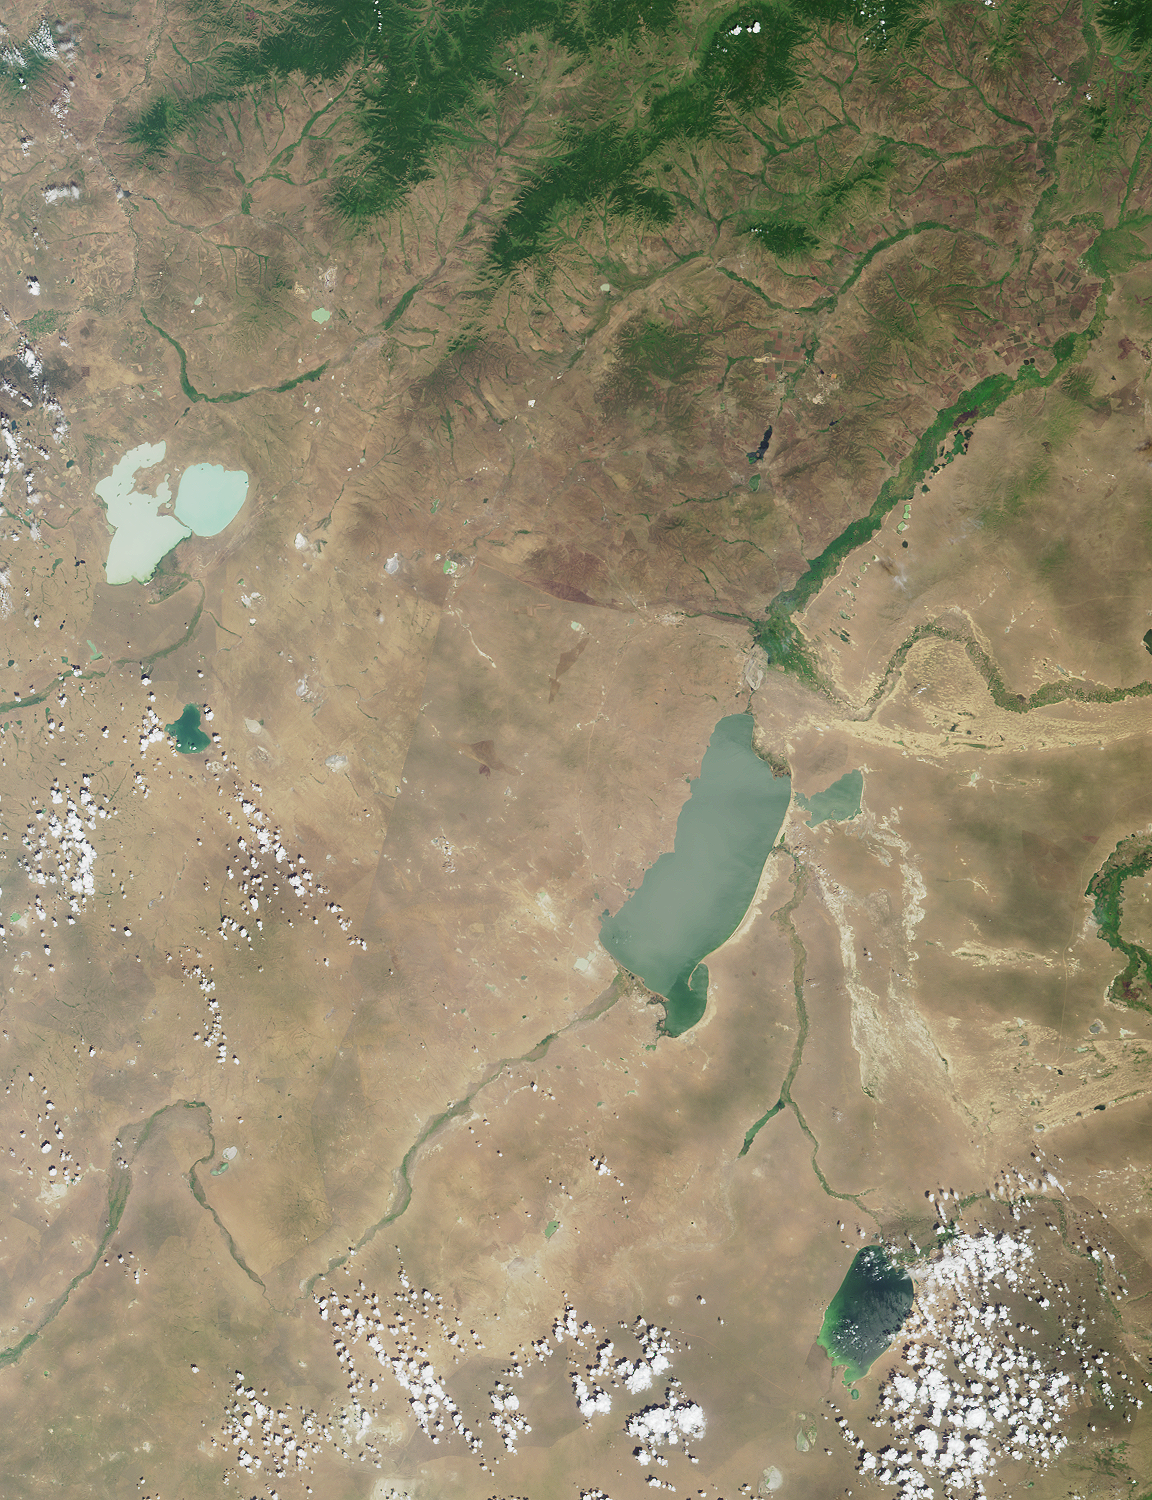

Where on Earth…? MISR Mystery Image Quiz #7:Torey Lakes, Central Asia

This region of central Asia is situated at the juncture of Mongolia, China and Russia. The large lakes apparent in the image form geographic reference points and fall on or near political boundaries. The light-blue lakes in the upper left are Russia’s Torey Lakes (also spelled Torei or Tooroi Lakes), situated near the border with Mongolia.

The answers to this quiz appear in blue below each question.

1. Near the left-hand edge, above image center, are two light-blue lakes separated by a narrow strip of land. Three of the following four statements about them are true. Which one is false?
A. The lakes are in a depression formed by tectonic and volcanic activity.
B. Several rare and endangered bird species breed here.
C. The dominant species of fish is the weather fish, Misgurnus fossilis.
D. Water levels can vary considerably, causing changes to the size of exposed islands.

Answer: C
This region of central Asia is situated at the juncture of Mongolia, China and Russia. The large lakes apparent in the image form geographic reference points and fall on or near political boundaries. The light-blue lakes in the upper left are Russia’s Torey Lakes (also spelled Torei or Tooroi Lakes), situated near the border with Mongolia. The Torey Lakes form an important part of the Mongol-Manzurian steppe and wetland ecosystems, and are known as breeding, feeding and staging areas for millions of migratory waterfowl, including six species of rare cranes, the Relic gull and the Great Bustard. The dominant fish in the lakes is the Crucian Carp (Carassius auratus), although the weatherfish (Misgurnus fossilis) is also present. The lakes are situated in a basin formed by tectonic and volcanic activities associated with the Central Asian rift system, and the water level of these saline lakes shows dramatic variation. Islands are exposed when water levels are low, and the lakes have been known to retreat entirely.

2. To the right of image center is a large lake. About 30 kilometers northwest of the northern tip of this lake is a border city, which from 1913 to 1949 had a different name than the one it goes by today. Three of the following four statements about the city are true. Which one is false?
A. Coal mining and food processing are important to the local economy.
B. Transshipment facilities for handling crude oil are planned, but have not yet been constructed.
C. Mammoth fossils have been discovered here.
D. Railway passengers can cross the border into this city on the #20 train.

Answer: B
The largest lake in the image area is Hulun Nur (or Hulun Hu), part of China’s Inner Mongolian Autonomous Region. A linear feature visible between Torey Lakes and Hulun Nur closely follows part of the boundary between Mongolia and China. The Russian / Chinese border in this area is situated north of Hulun Nur, near the city of Manzhouli (or Manchouli), sometimes called a “Gate to China”. Manzhouli was known as Lubin from 1913 until 1949. The city developed after the construction of the trans-Manchurian train, and until recent years was the main center for trade between Russia and China. Trains between Moscow and Beijing stop at Manzhouli (train numbers 19 and 20). China imports and transships crude oil via the city, and facilities for transshipment of oil were expanded in 2000. Important industries include coal mining and the production of food and wool. The region is also of archaeological interest; a large mammoth skeleton excavated from one of the coal mines near Manzhouli is on display at the Inner Mongolia Museum in Huhhot, Inner Mongolia, China.

3. In the lower right-hand quadrant of the image is a blue-green lake partially obscured by some cumulus clouds. This lake is part of a nation whose capital city contains a landmark square named for a national hero. A statue in the square portrays this individual (choose one):
A. At the helm of a ship
B. Seated on a throne
C. Standing in the company of another person
D. On horseback

Answer: D
The lake in the lower right of the image area is called Buyr Nuur (or Buir Nur), and is part of eastern Mongolia. Mongolia’s capital city is Ulaanbaatar (outside the area covered by this image). Ulaanbaatar’s main square is named for Damdiny Sukhbataar, the hero of Mongolian independence from China. The centerpiece of Sukhbataar Square is a statue depicting Sukhbataar on horseback.

MISR was built and is managed by NASA’s Jet Propulsion Laboratory, Pasadena, CA, for NASA’s Office of Earth Science, Washington, DC. The Terra satellite is managed by NASA’s Goddard Space Flight Center, Greenbelt, MD. JPL is a division of the California Institute of Technology.

Credit: NASA/GSFC/LaRC/JPL, MISR Team